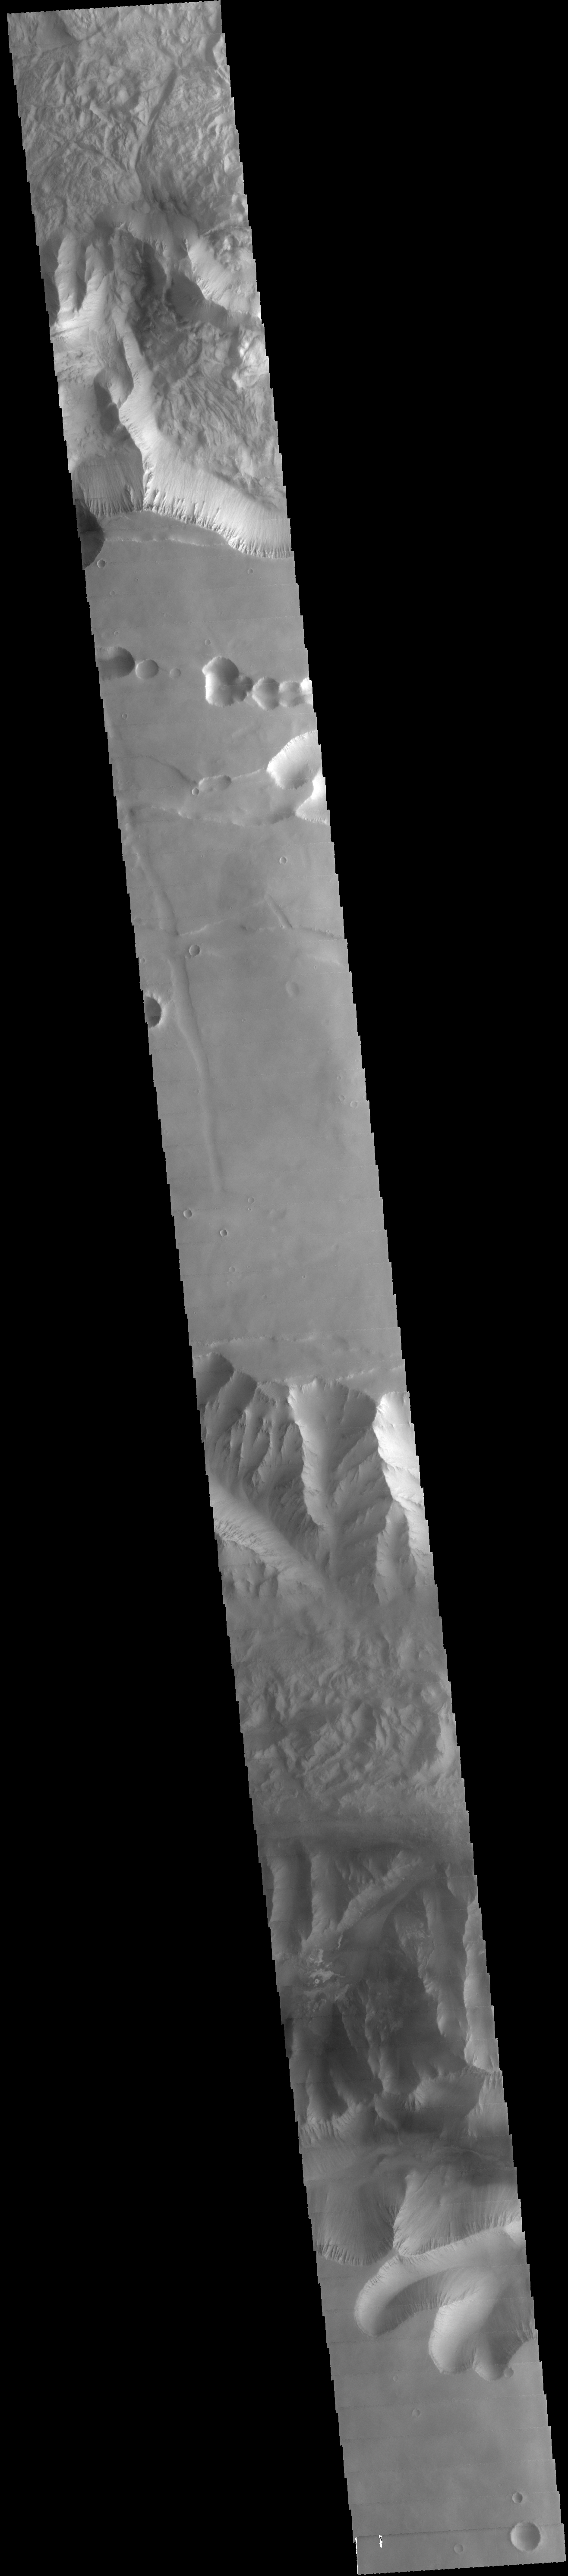

Valles Marineris

This VIS image spans from Tithonium Chasma (top of image) to Ius Chasma (bottom of image).

Credit: NASA/JPL-Caltech/ASU